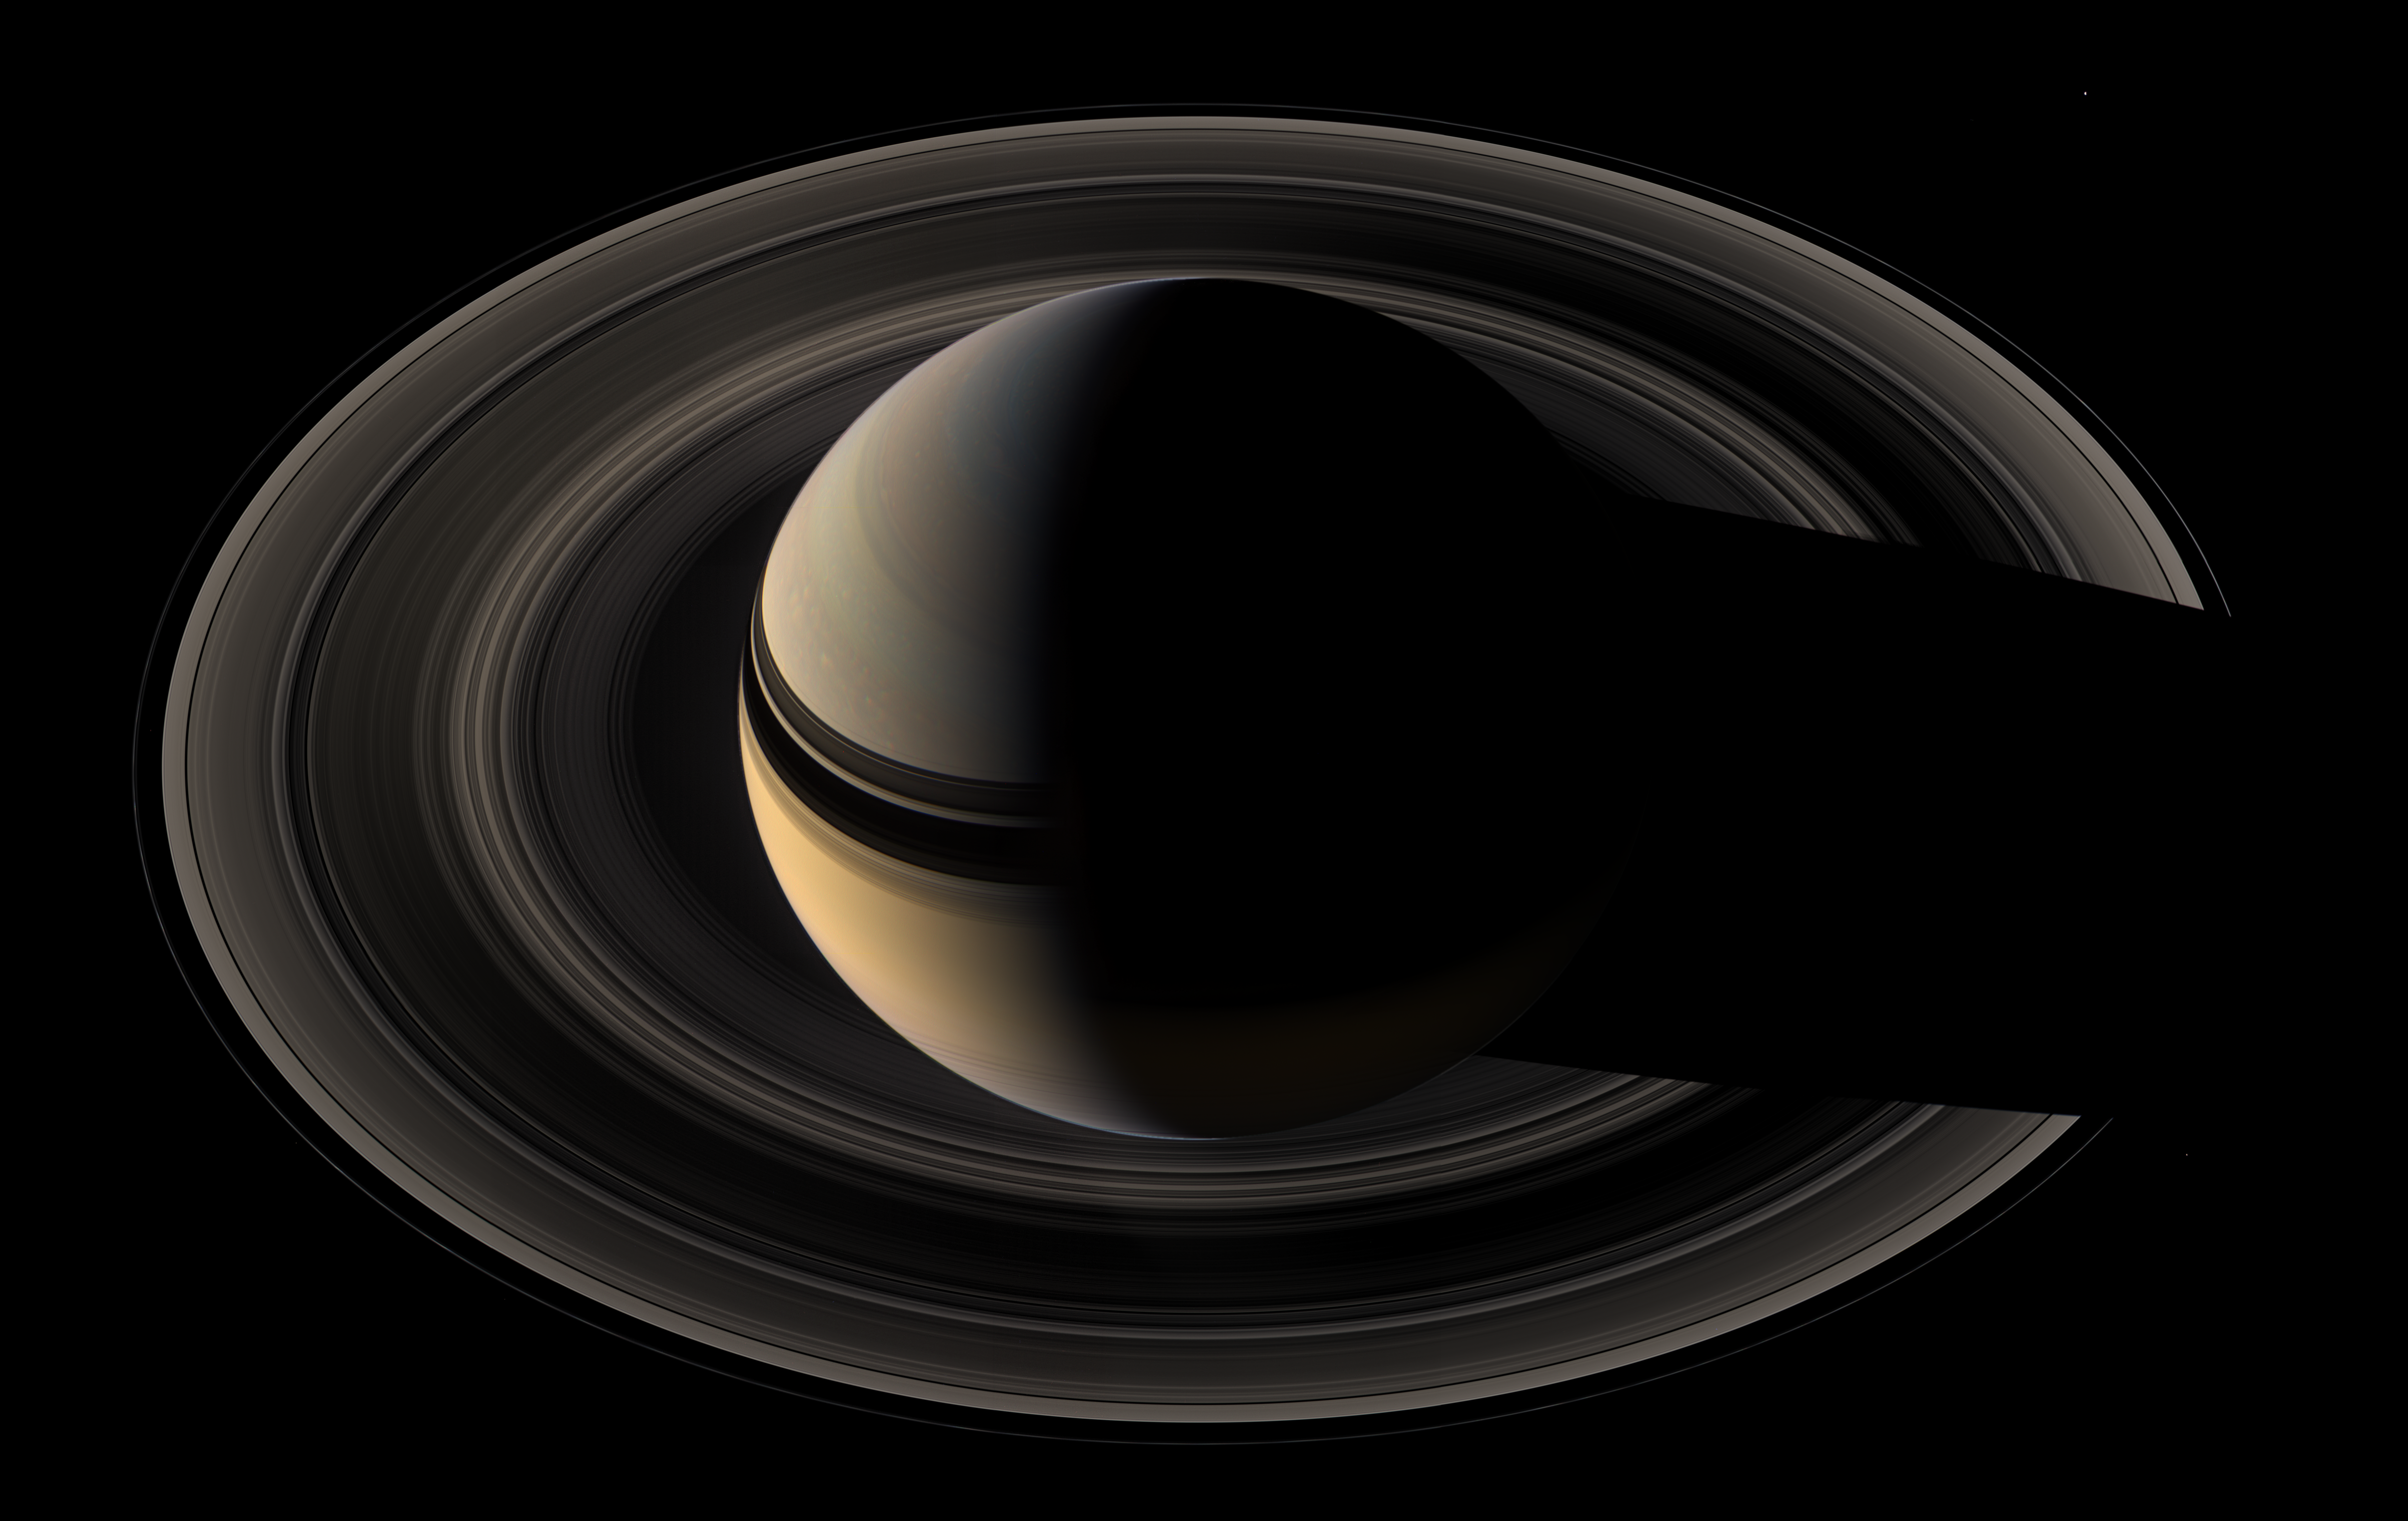

On the Final Frontier

Saturn sits nested in its rings of ice as Cassini once again plunges toward the graceful giant.

This natural color mosaic was acquired by the Cassini spacecraft as it soared 39 degrees above the unilluminated side of the rings.

Little light makes its way through the rings to be scattered in Cassini’s direction in this viewing geometry, making the rings appear somewhat dark compared to the reflective planet. The view can be contrasted with earlier mosaics designed to showcase the rings rather than the planet, which were therefore given longer exposure times (see PIA08362 and PIA08361).

Bright clouds play in the blue-gray skies of the north. The ring shadows continue to caress the planet as they slide farther south toward their momentary disappearance during equinox in 2009. The rings’ reflected light illuminates the southern hemisphere on Saturn’s night side.

The scene is reminiscent of the parting glance of NASA’s Voyager 1 as it said goodbye to Saturn in 1981 (see PIA00335). Cassini, however, will continue to orbit Saturn for many years to come.

Three of Saturn’s moons are visible in this image: Mimas (397 kilometers, or 247 miles across) at the 2 o’clock position, Janus (181 kilometers, or 113 miles across) at the 4 o’clock position and Pandora (84 kilometers, or 52 miles across) at the 8 o’clock position. Pandora is a faint speck just outside the narrow F ring.

This mosaic was constructed from wide-angle camera images taken just before the narrow-angle camera mosaic PIA08389.

The view combines 45 images — 15 separate sets of red, green and blue images–taken over the course of about two hours, as Cassini scanned across the entire main ring system.

The images in this view were obtained on May 9, 2007, at a distance of approximately 1.1 million kilometers (700,000 miles) from Saturn. Image scale is about 62 kilometers (39 miles) per pixel.

The Cassini-Huygens mission is a cooperative project of NASA, the European Space Agency and the Italian Space Agency. The Jet Propulsion Laboratory, a division of the California Institute of Technology in Pasadena, manages the mission for NASA’s Science Mission Directorate, Washington, D.C. The Cassini orbiter and its two onboard cameras were designed, developed and assembled at JPL. The imaging operations center is based at the Space Science Institute in Boulder, Colo.

Credit: NASA/JPL/Space Science Institute